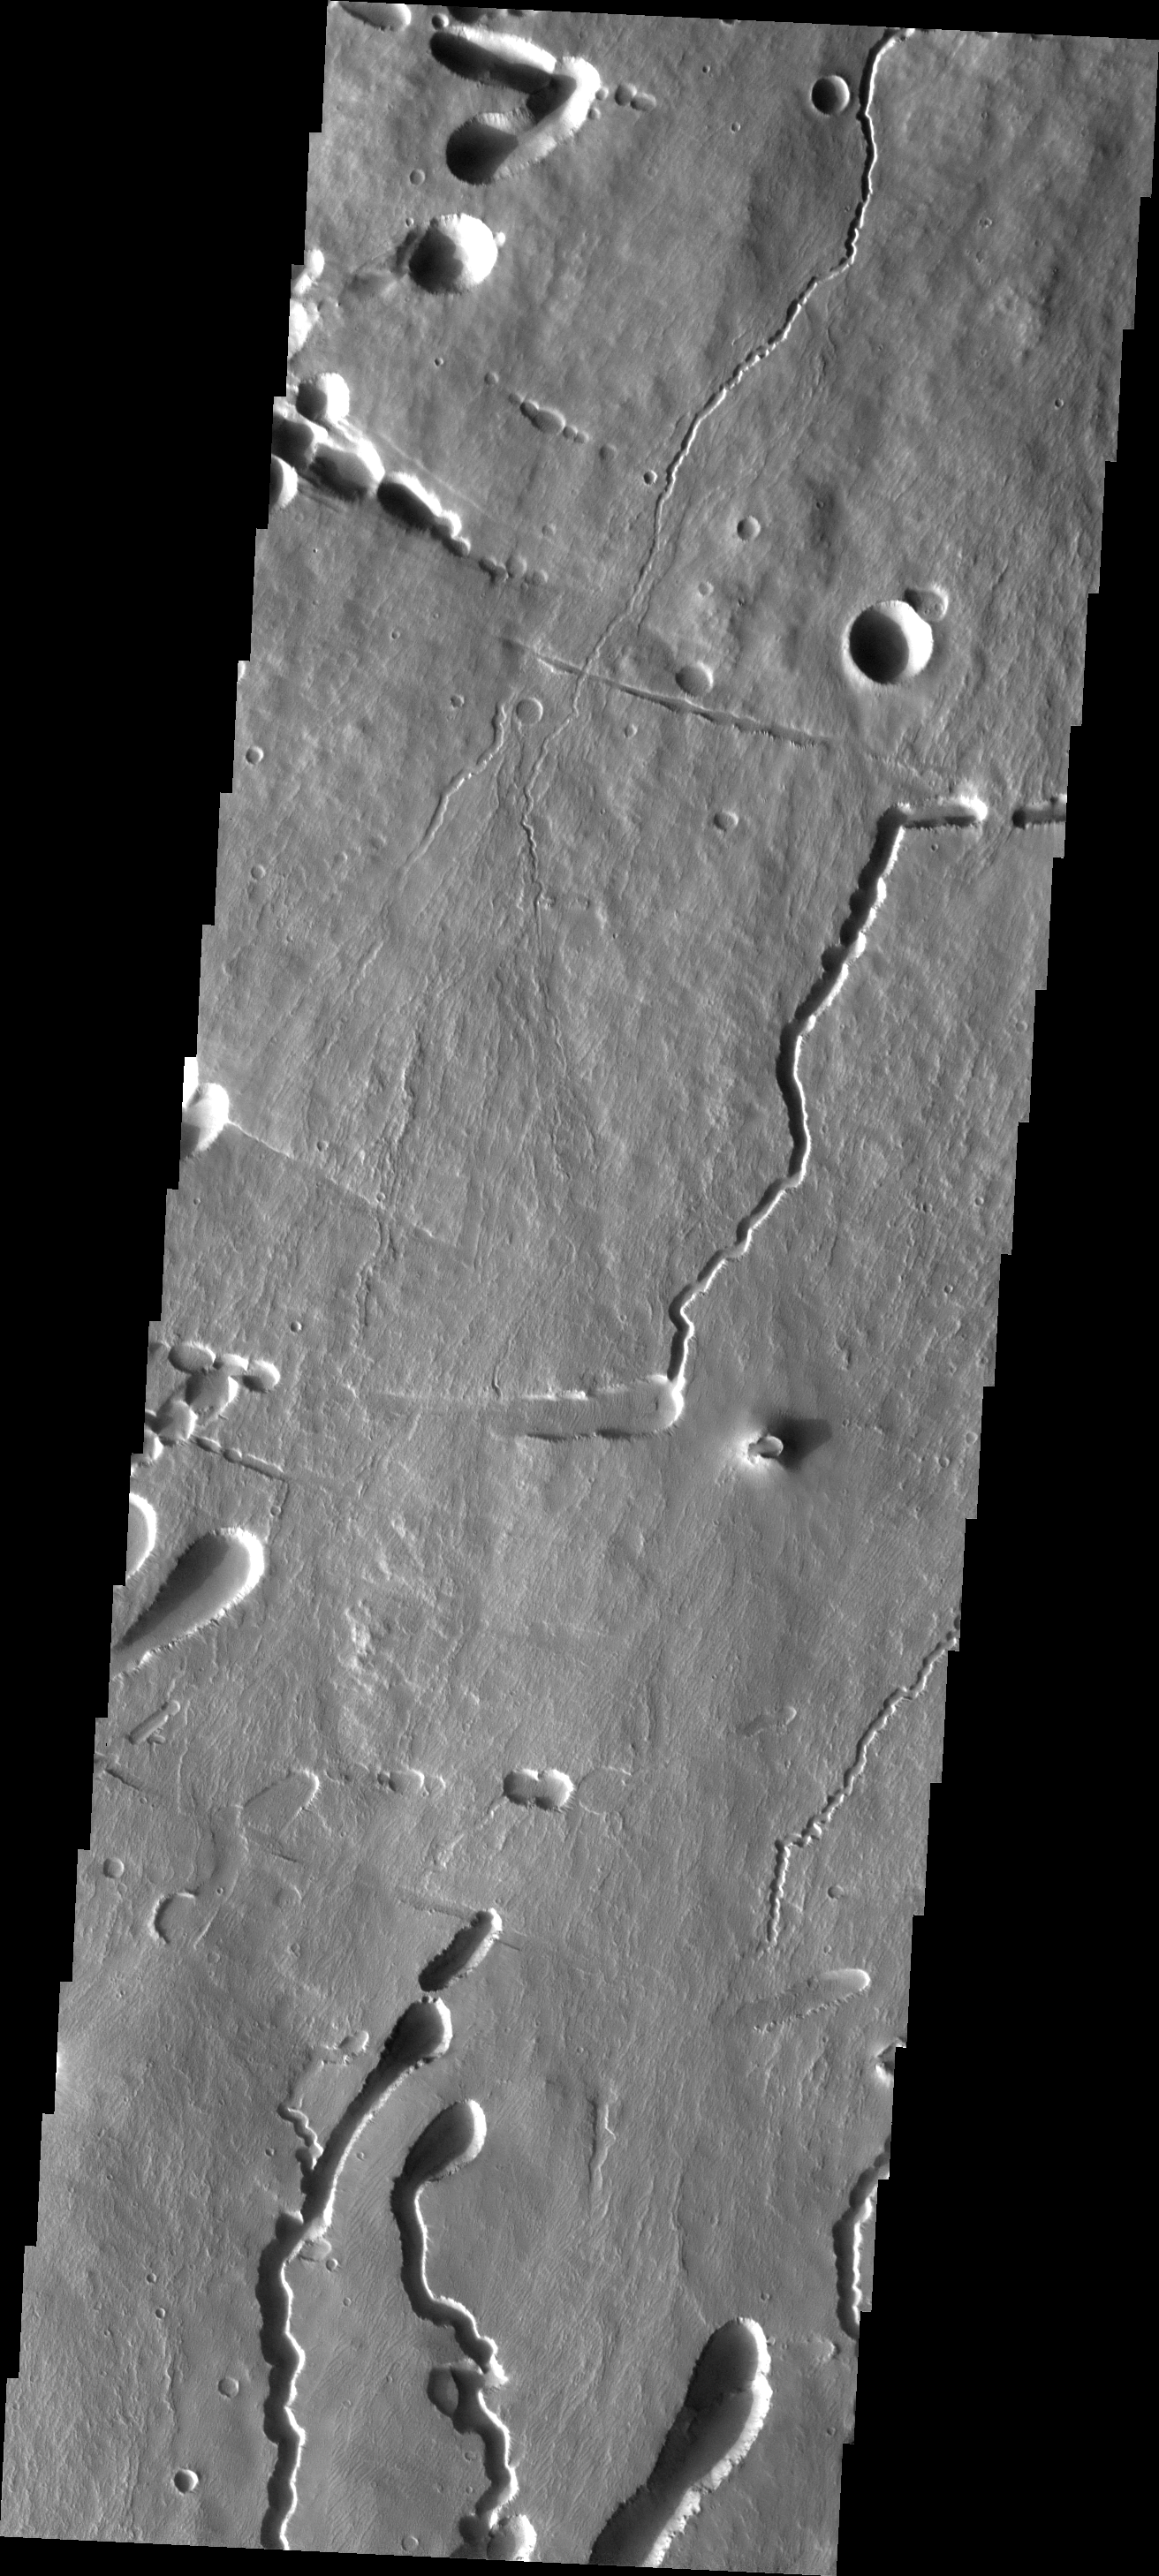

Investigating Mars: Pavonis Mons

This image shows part of the southern flank of Pavonis Mons. Several faults run from the left to the right side of the image. Lava flows, and the lava collapse features at the bottom of the image are aligned with the down hill direction (in this case from the top of the image to the bottom). Near the top of the image there are collapse features that run along the faults. The fault may have been been a location for lava tube development.

Pavonis Mons is one of the three aligned Tharsis Volcanoes. The four Tharsis volcanoes are Ascreaus Mons, Pavonis Mons, Arsia Mons, and Olympus Mars. All four are shield type volcanoes. Shield volcanoes are formed by lava flows originating near or at the summit, building up layers upon layers of lava. The Hawaiian islands on Earth are shield volcanoes. The three aligned volcanoes are located along a topographic rise in the Tharsis region. Along this trend there are increased tectonic features and additional lava flows. Pavonis Mons is the smallest of the four volcanoes, rising 14km above the mean Mars surface level with a width of 375km. It has a complex summit caldera, with the smallest caldera deeper than the larger caldera. Like most shield volcanoes the surface has a low profile. In the case of Pavonis Mons the average slope is only 4 degrees.

The Odyssey spacecraft has spent over 15 years in orbit around Mars, circling the planet more than 69000 times. It holds the record for longest working spacecraft at Mars. THEMIS, the IR/VIS camera system, has collected data for the entire mission and provides images covering all seasons and lighting conditions. Over the years many features of interest have received repeated imaging, building up a suite of images covering the entire feature. From the deepest chasma to the tallest volcano, individual dunes inside craters and dune fields that encircle the north pole, channels carved by water and lava, and a variety of other feature, THEMIS has imaged them all. For the next several months the image of the day will focus on the Tharsis volcanoes, the various chasmata of Valles Marineris, and the major dunes fields. We hope you enjoy these images!

Credit: NASA/JPL-Caltech/ASU